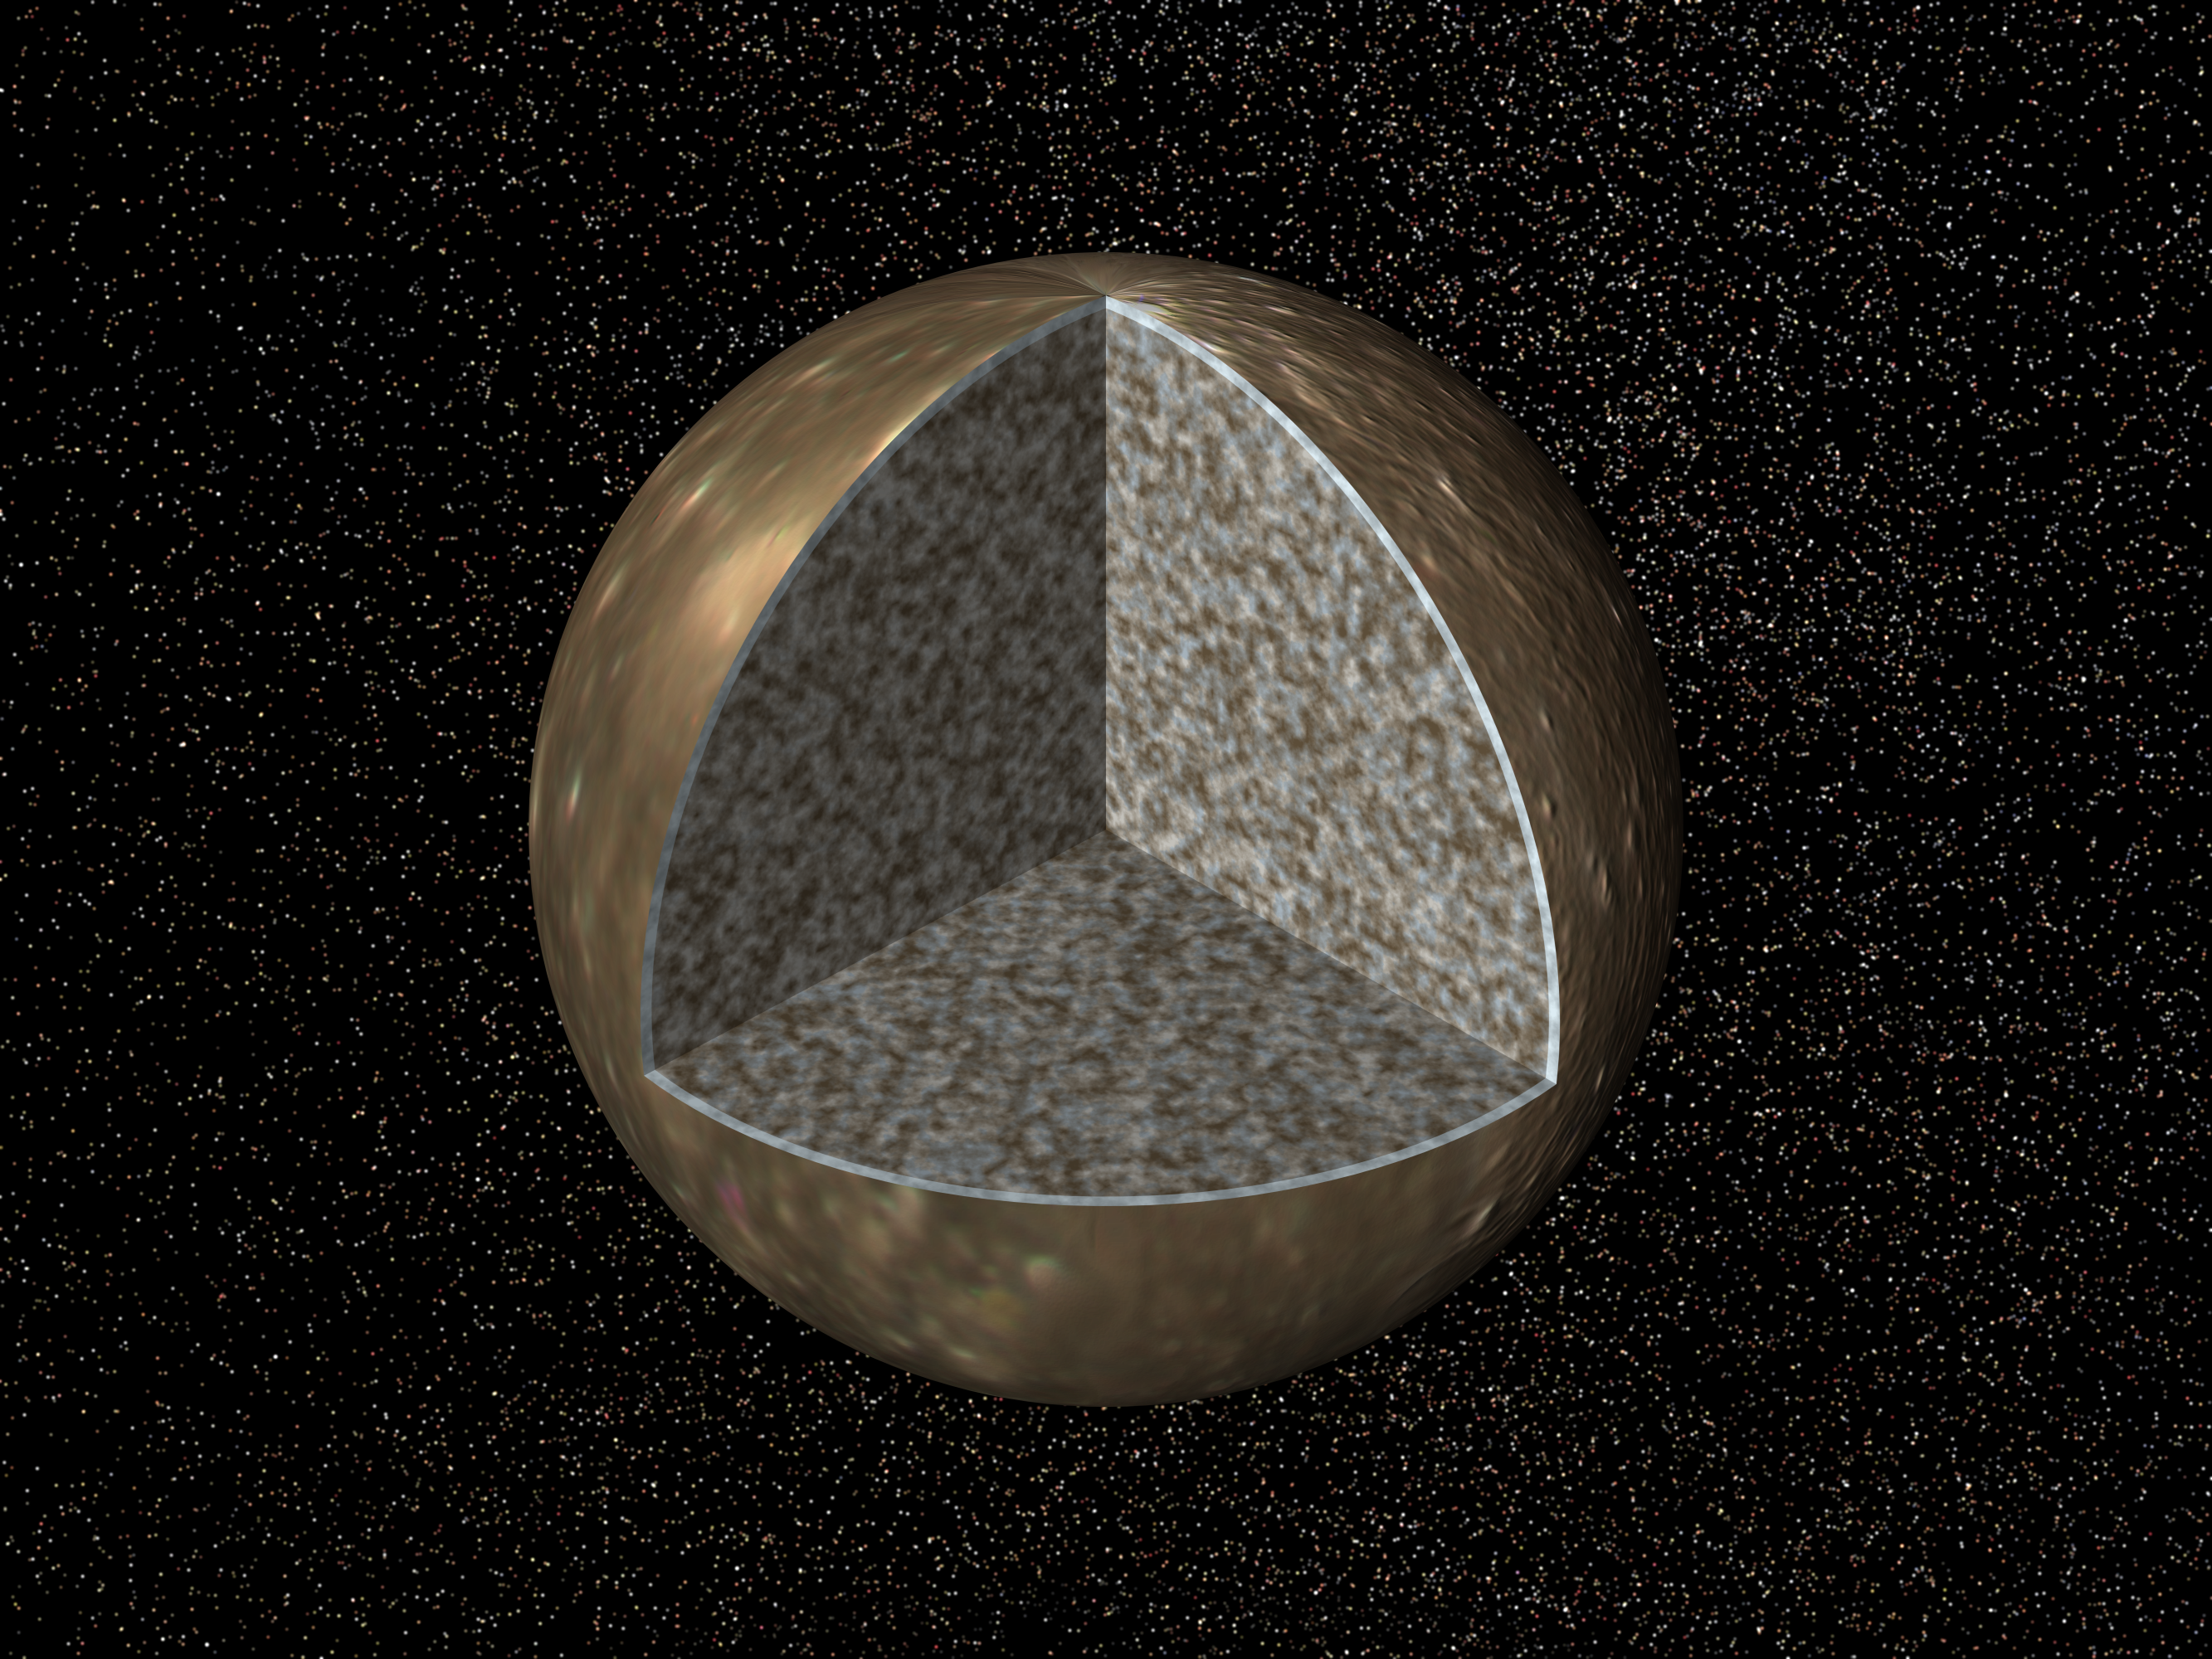

Interior of Callisto

Cutaway view of the possible internal structure of Callisto. The surface of the satellite is a mosaic of images obtained in 1979 by NASA’s Voyager spacecraft. The interior characteristics are inferred from gravity field and magnetic field measurements by NASA’s Galileo spacecraft. Callisto’s radius is 2403 km, larger than our Moon’s radius. Callisto’s interior is shown as a relatively uniform mixture of comparable amounts of ice and rock. The surface layer of Callisto is shown as white to indicate that it may differ from the underlying ice/rock layer in a variety of ways including, for example, the percentage of rock it contains.

The Jet Propulsion Laboratory, Pasadena, CA manages the mission for NASA’s Office of Space Science, Washington, DC.

Credit: NASA/JPL